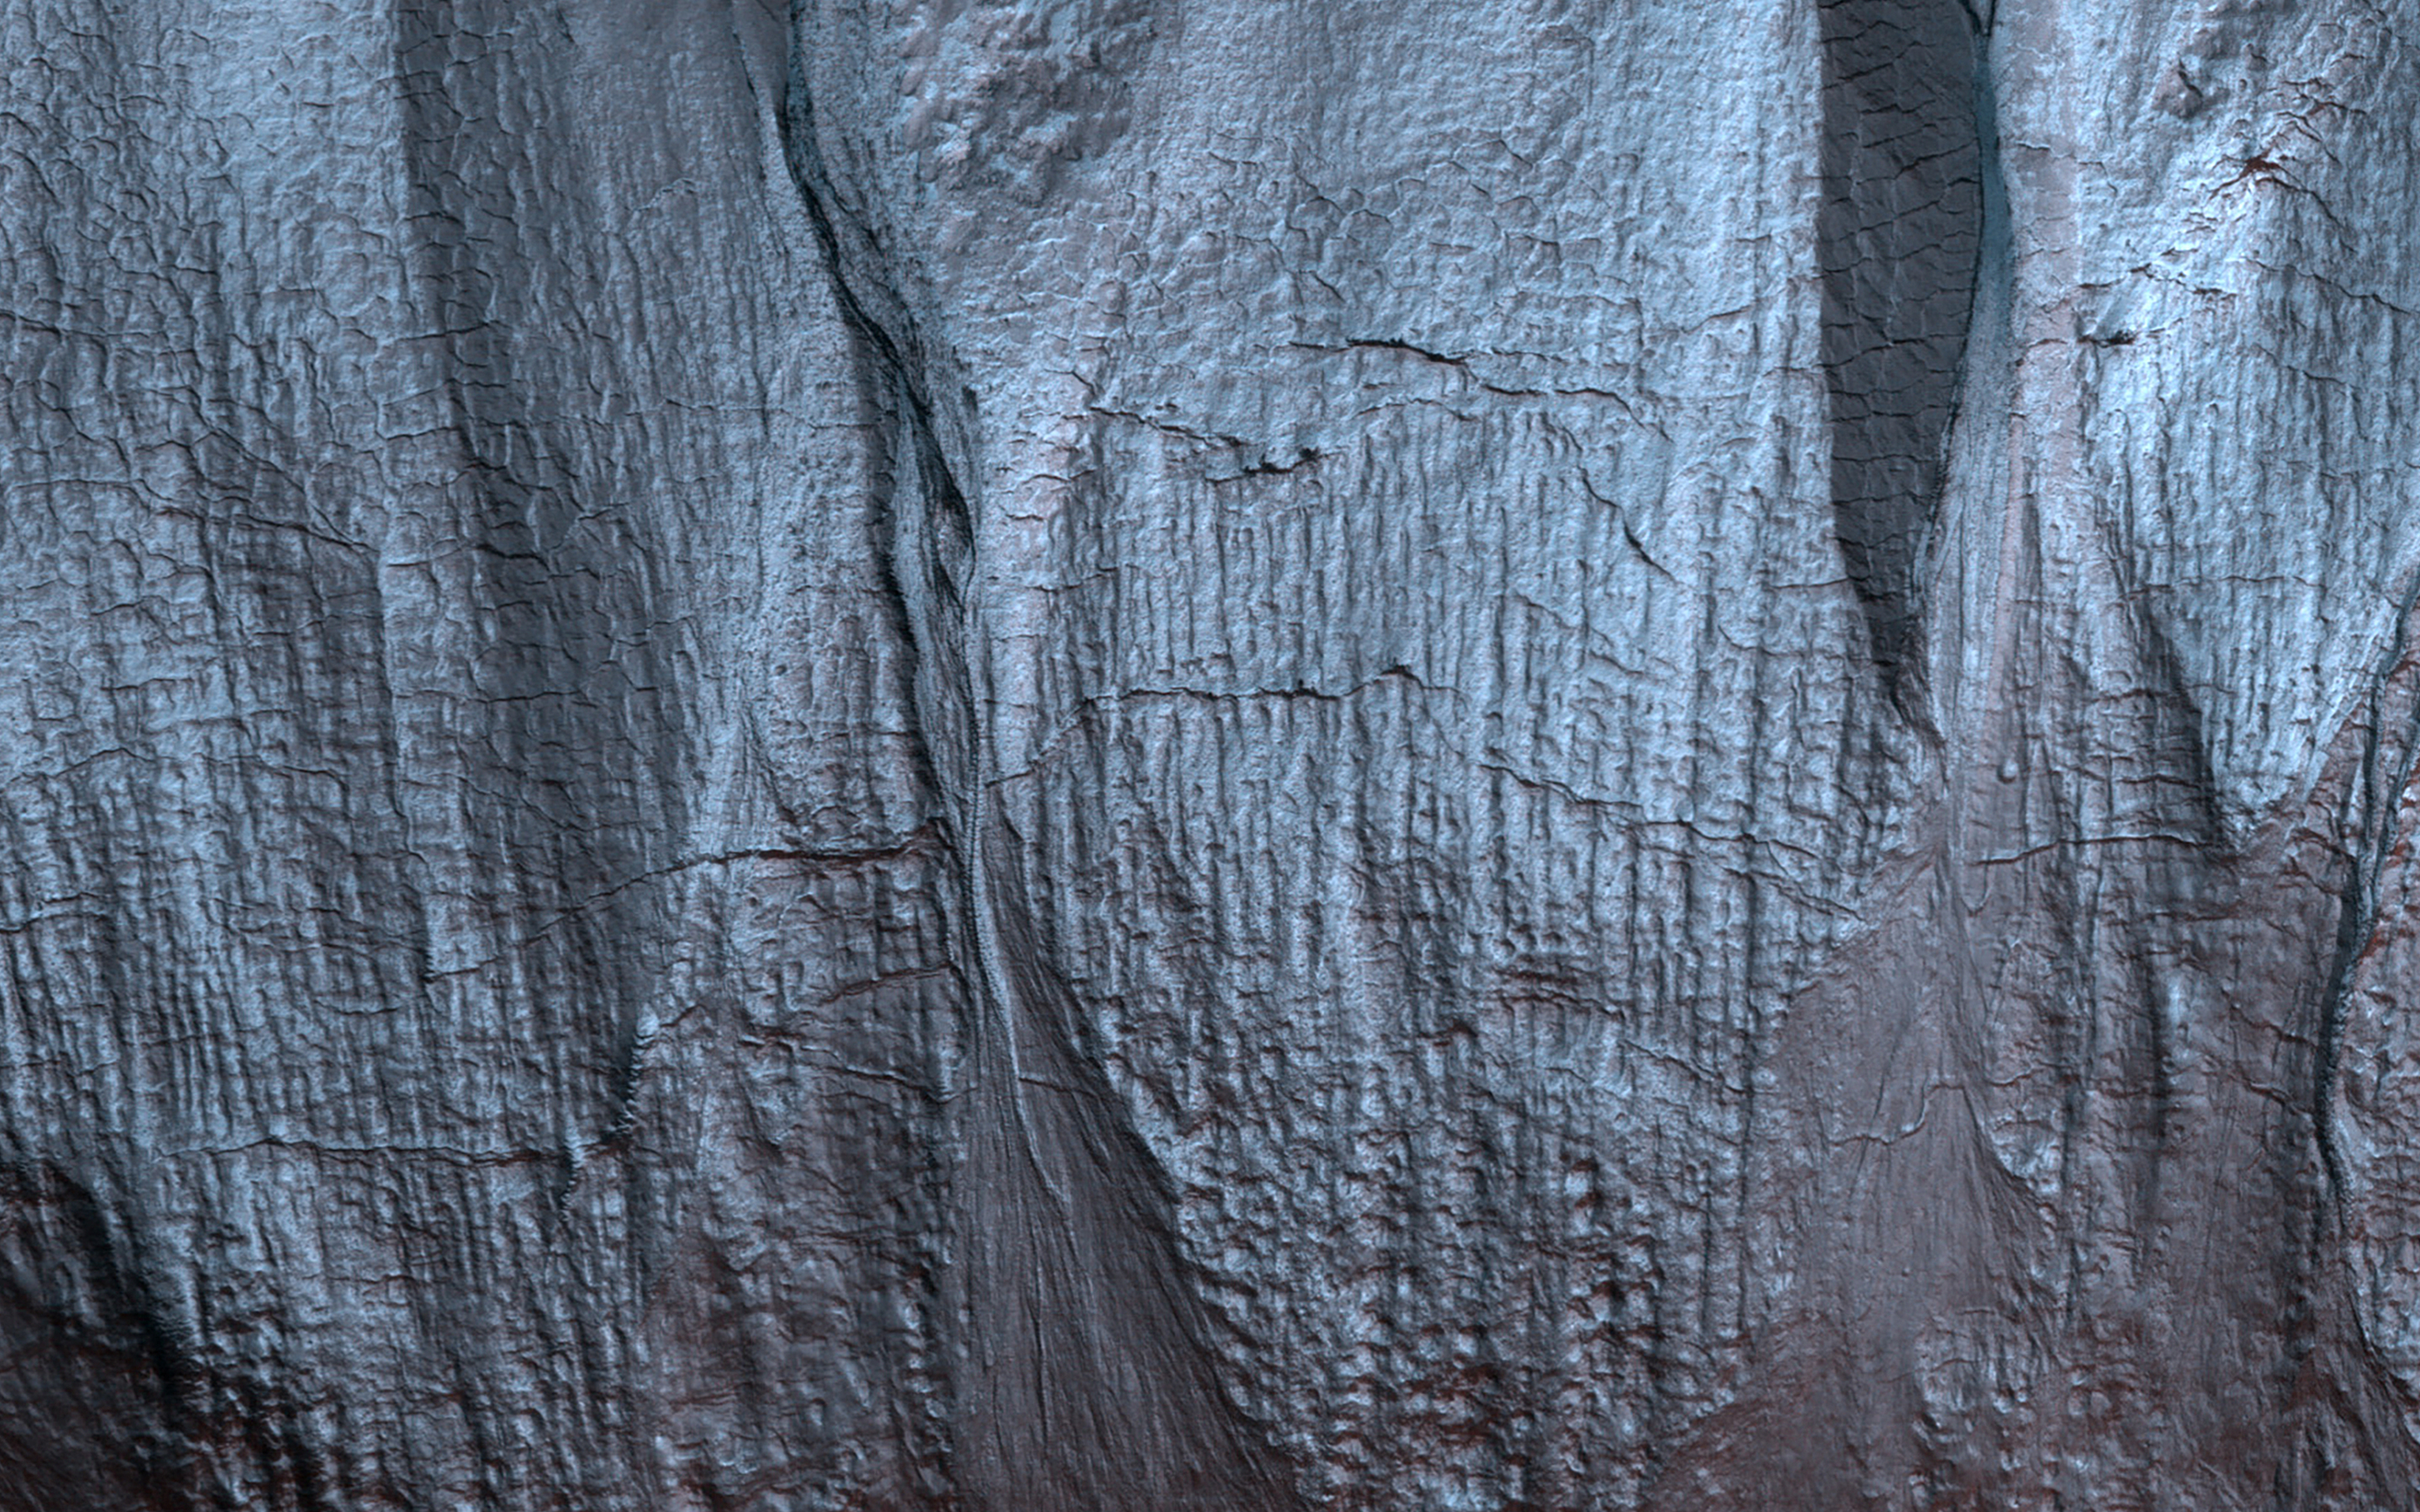

Frosted Gullies

Gullies on Mars form during the winter, fluidized by carbon dioxide frost, so we monitor these sites for activity throughout the year.

This mid-winter scene is almost completely frosted over the pole-facing slope within the shadow.

The map is projected here at a scale of 50 centimeters (19.7 inches) per pixel. (The original image scale is 50.5 centimeters [19.9 inches] per pixel [with 2 x 2 binning]; objects on the order of 152 centimeters [59.8 inches] across are resolved.) North is up.

The University of Arizona, in Tucson, operates HiRISE, which was built by Ball Aerospace & Technologies Corp., in Boulder, Colorado. NASA’s Jet Propulsion Laboratory, a division of Caltech in Pasadena, California, manages the Mars Reconnaissance Orbiter Project for NASA’s Science Mission Directorate, Washington.

Credit: NASA/JPL-Caltech/University of Arizona